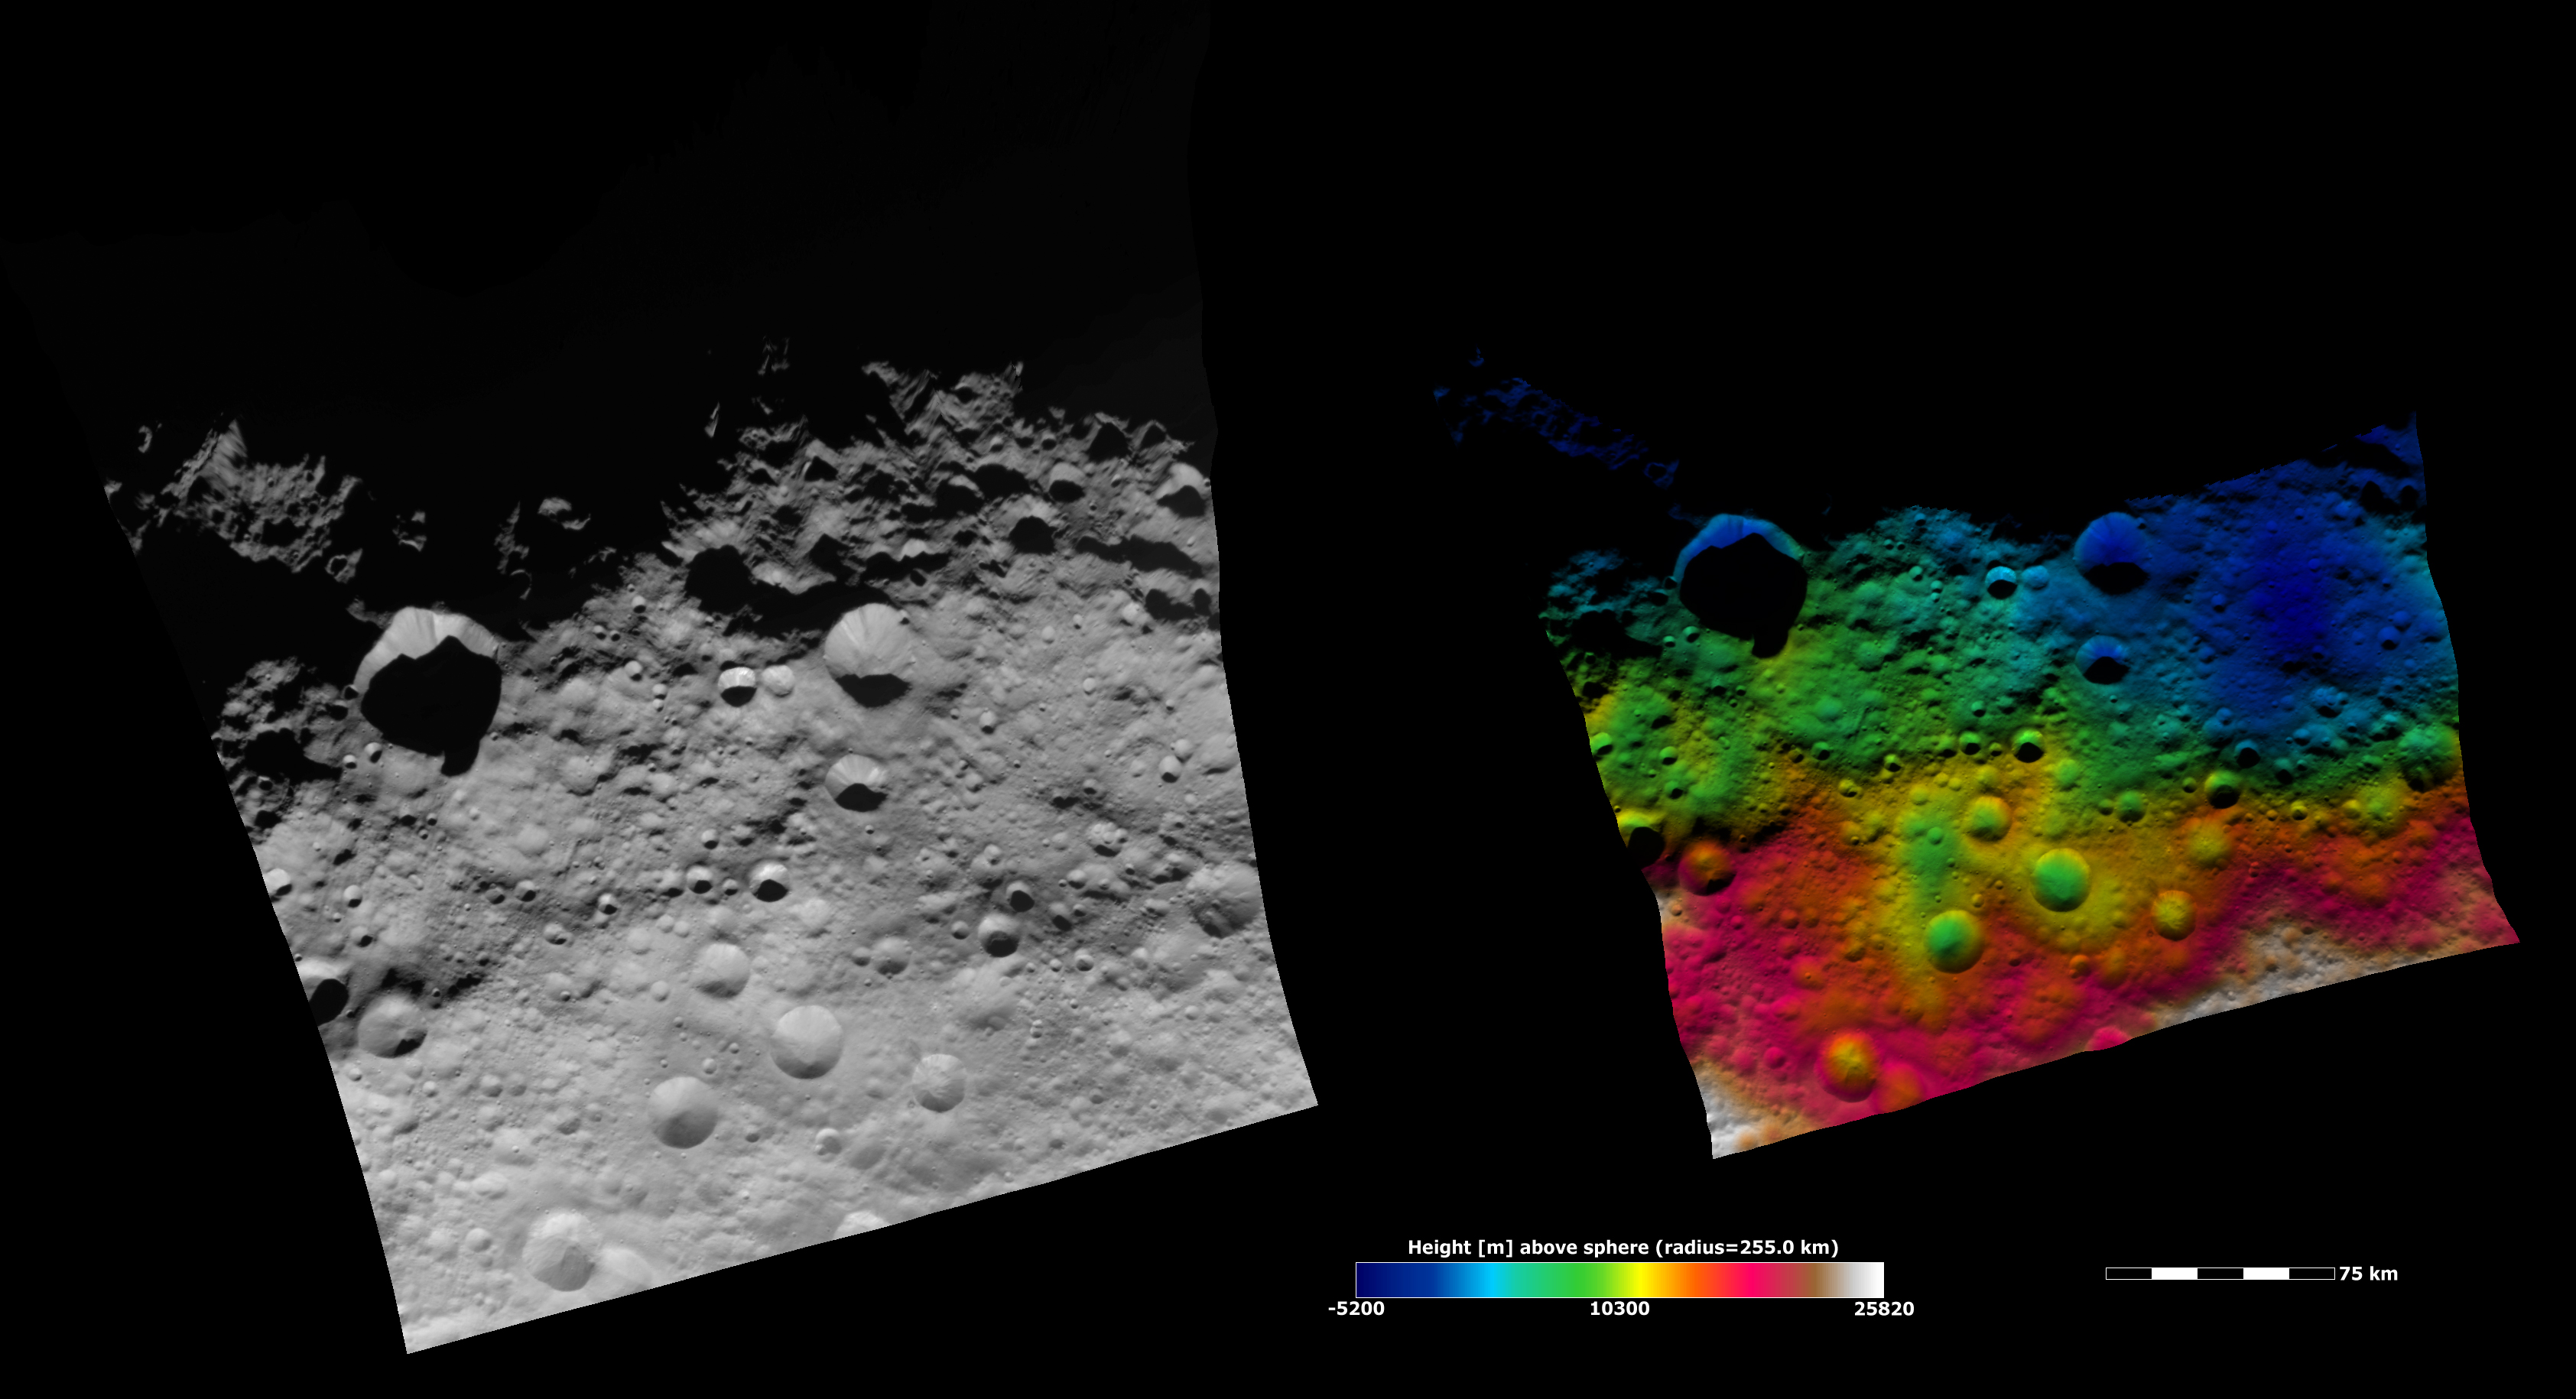

Topography of Vesta’s Equatorial Region II

These Dawn FC (framing camera) images show part of Vesta’s equatorial region, which contains many different sizes of impact craters. The left image is an albedo image, which is taken directly through the clear filter of the FC. Such an image shows the albedo (e.g. brightness/darkness) of the surface. The right image uses the same albedo image as its base but then a color-coded height representation of the topography is overlain onto it. The topography is calculated from a set of images that were observed from different viewing directions, called stereo images. The various colors correspond to the height of the area that they color. For example, the white and red areas along the bottom of the image are the highest areas and the blue areas along the top of the image are the lowest. There is a long low area running obliquely across the image (color-coded blue and green in the topography image), which is not as clear in the albedo image. This long low area appears to be made up of three old, large, eroded crater.

NASA’s Dawn spacecraft obtained the albedo image with its framing camera on August 11th 2011. This image was taken through the camera’s clear filter. The distance to the surface of Vesta is 2740 km the image has a resolution of about 250 meters per pixel. The images are projected using a lambert-azimuthal map projection.

The Dawn mission to Vesta and Ceres is managed by NASA’s Jet Propulsion Laboratory, a division of the California Institute of Technology in Pasadena, for NASA’s Science Mission Directorate, Washington D.C. UCLA is responsible for overall Dawn mission science. Dawn’s VIR was provided by ASI, the Italian Space Agency and is managed by INAF, Italy’s National Institute for Astrophysics, in collaboration with Selex Galileo, where it was built.

Credit: NASA/JPL-Caltech/UCLA/MPS/DLR/IDA